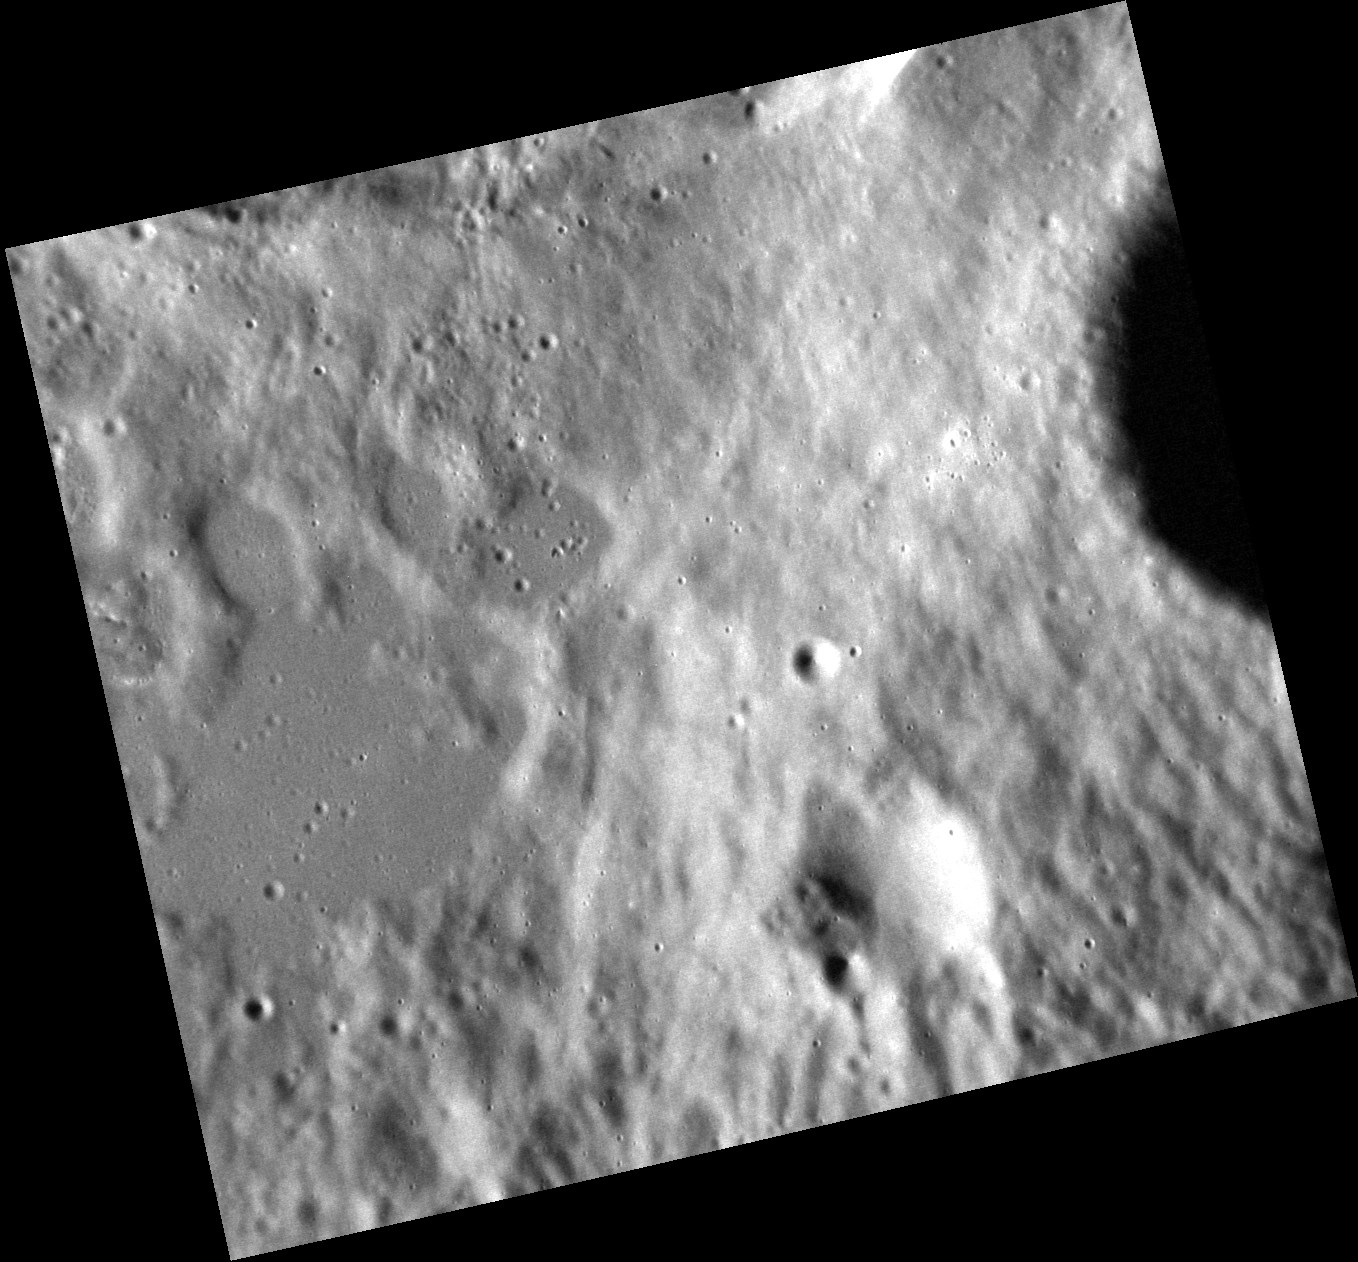

Feeling a Bit Rough?

The image above shows the continuous ejecta from an unnamed crater that is just outside of the frame to the north, located on the rim of Soseki crater. A pond of solidified impact melt appears smooth compared to the rough ejecta deposit. Impact melt is often found in substantial volumes outside of a crater rim when the parent crater forms on a slope, such as that of Soseki’s rim, which allows melt to escape downslope.

This image was acquired as a high-resolution targeted observation. Targeted observations are images of a small area on Mercury’s surface at resolutions much higher than the 200-meter/pixel morphology base map. It is not possible to cover all of Mercury’s surface at this high resolution, but typically several areas of high scientific interest are imaged in this mode each week.

Date acquired: October 13, 2012
Image Mission Elapsed Time (MET): 258602268
Image ID: 2756208
Instrument: Narrow Angle Camera (NAC) of the Mercury Dual Imaging System (MDIS)
Center Latitude: 37.24°
Center Longitude: 321.4° E
Resolution: 21 meters/pixel
Scale: This image is 25 km (16 mi.) across.
Incidence Angle: 73.2°
Emission Angle: 27.3°
Phase Angle: 100.5°

The MESSENGER spacecraft is the first ever to orbit the planet Mercury, and the spacecraft’s seven scientific instruments and radio science investigation are unraveling the history and evolution of the Solar System’s innermost planet. MESSENGER acquired over 150,000 images and extensive other data sets. MESSENGER is capable of continuing orbital operations until early 2015.

For information regarding the use of images, see the MESSENGER image use policy.

Credit: NASA/Johns Hopkins University Applied Physics Laboratory/Carnegie Institution of Washington